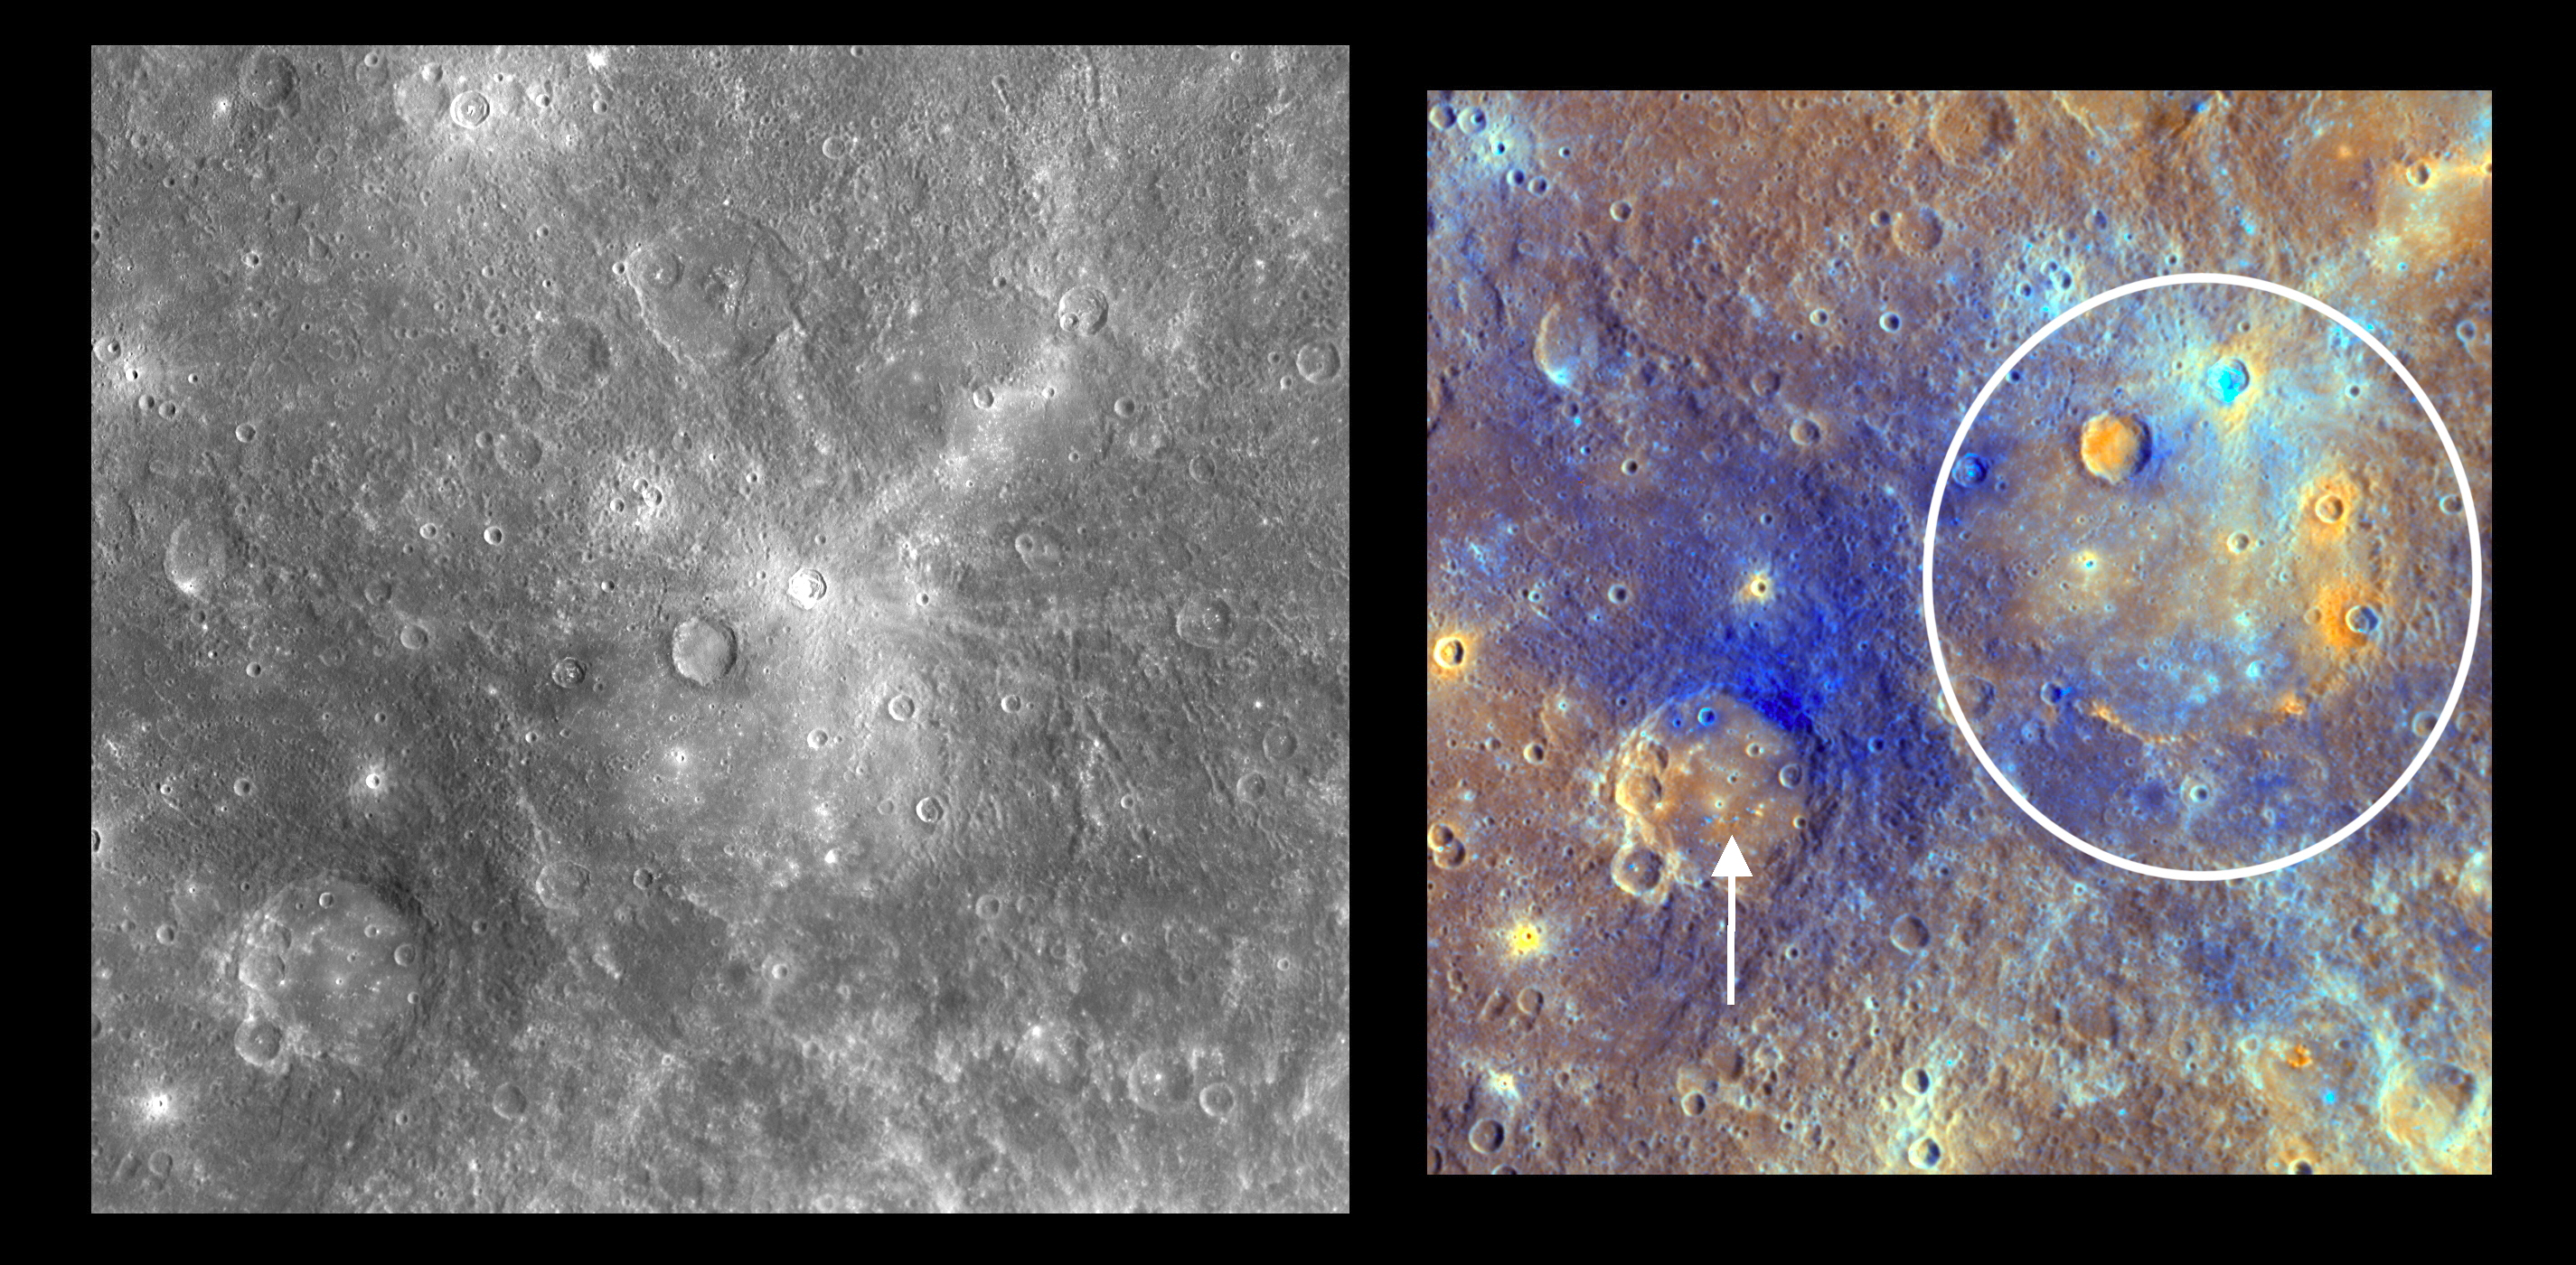

Dominici Colors Mercury’s Landscape

The small rayed crater to the immediate right of the center of the left image is Dominici, named in March 2010 for Maltese sculptor and painter Suor Maria de Dominici (1645-1703). Dominici’s bright rays indicate that it is relatively young, and the young rays appear light blue in enhanced-color images, as seen in the image to the right. Dominici also has bright material on its floor and is surrounded by crater ejecta and material that appears orange in enhanced color. These color differences, as in nearby Titian crater (white arrow), suggest that the impact crater excavated material from beneath Mercury’s surface that differs in composition from the surrounding surface. Dominici lies within a much larger impact structure, the Homer basin, indicated by the white circle in the right-hand image. Homer received its name after the Mariner 10 mission, which imaged Homer under different lighting conditions that showed well the basin but not as clearly the bright rays of Dominici.

Date Acquired: October 6, 2008
Instrument: Narrow Angle Camera (NAC) and Wide Angle Camera (WAC) of the Mercury Dual Imaging System (MDIS)
Scale: Dominici is 20 kilometers (12.4 miles) in diameter; Homer is 314 kilometers (195 miles) in diameter
Projection: The image on the left is a portion of the global Mercury mosaic. The image on the right comes from a high-resolution WAC sequence taken during MESSENGER’s second Mercury flyby. Both are at a resolution of 500 meters/pixel (0.3 miles/pixel).

These images are from MESSENGER, a NASA Discovery mission to conduct the first orbital study of the innermost planet, Mercury. For information regarding the use of images, see the MESSENGER image use policy.

Credit: NASA/Johns Hopkins University Applied Physics Laboratory/Carnegie Institution of Washington